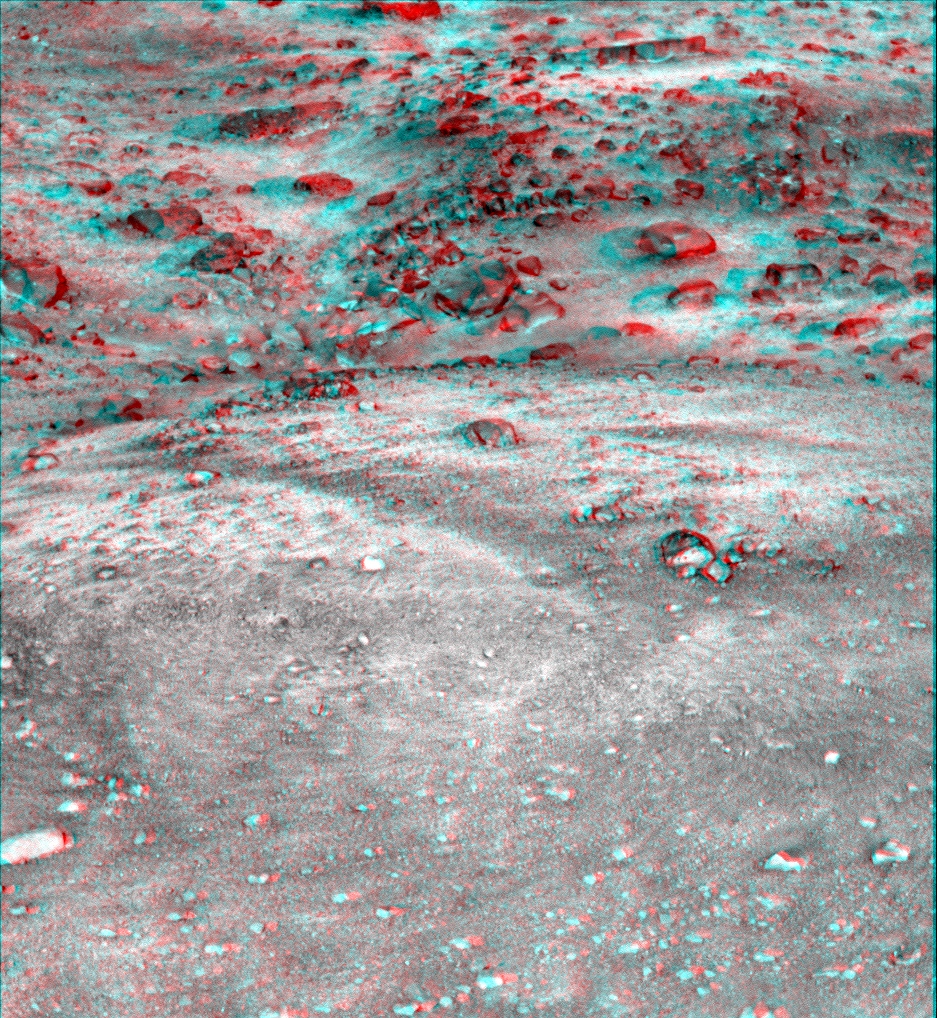

Martian Surface as Seen by Phoenix

This anaglyph, acquired by NASA’s Phoenix Lander’s Surface Stereo Imager on Sol 13, the 13th Martian day of the mission (June 7, 2008), shows a stereoscopic 3D view of the Martian surface near the lander.

The Phoenix Mission is led by the University of Arizona, Tucson, on behalf of NASA. Project management of the mission is by NASA’s Jet Propulsion Laboratory, Pasadena, Calif. Spacecraft development is by Lockheed Martin Space Systems, Denver.

Photojournal Note: As planned, the Phoenix lander, which landed May 25, 2008 23:53 UTC, ended communications in November 2008, about six months after landing, when its solar panels ceased operating in the dark Martian winter.

Credit: NASA/JPL-Caltech/University of Arizona/Texas A&M University